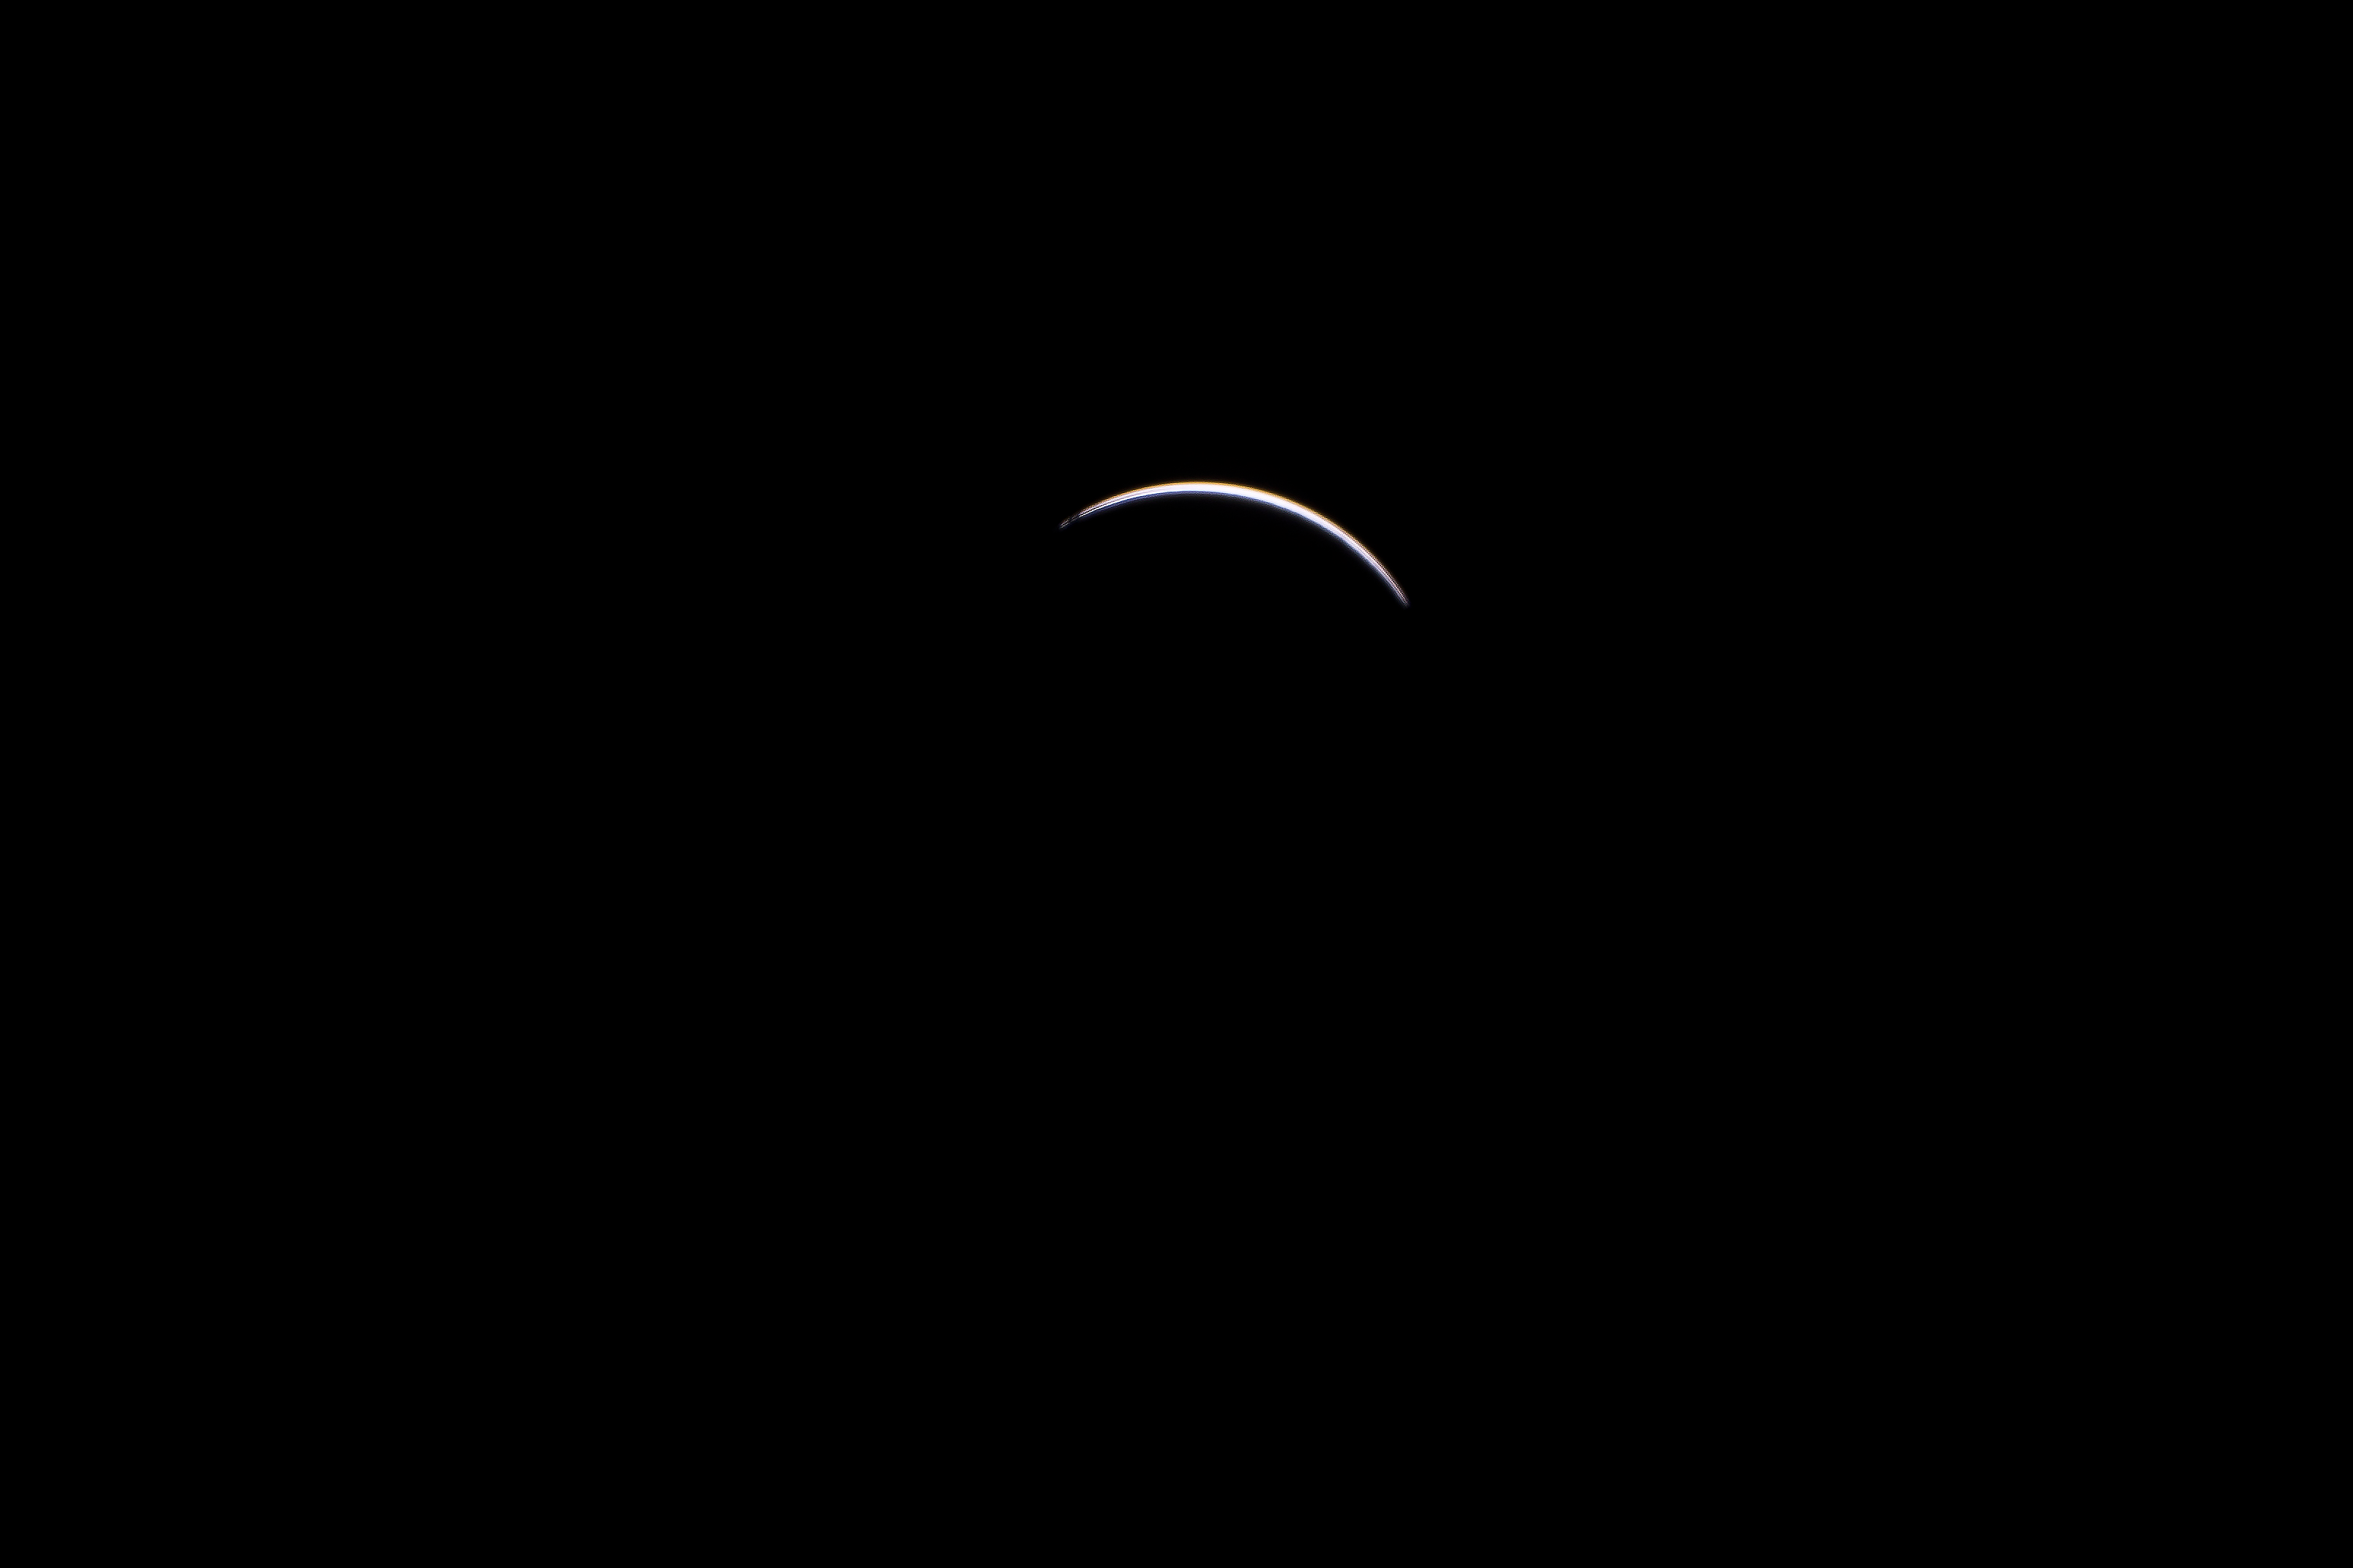

2017 Total Solar Eclipse

The Moon is seen passing in front of the Sun during a total solar eclipse on Monday, August 21, 2017 from onboard a NASA Gulfstream III aircraft flying 25,000 feet above the Oregon coast. A total solar eclipse swept across a narrow portion of the contiguous United States from Lincoln Beach, Oregon to Charleston, South Carolina. A partial solar eclipse was visible across the entire North American continent along with parts of South America, Africa, and Europe.

Credit: NASA/Carla Thomas